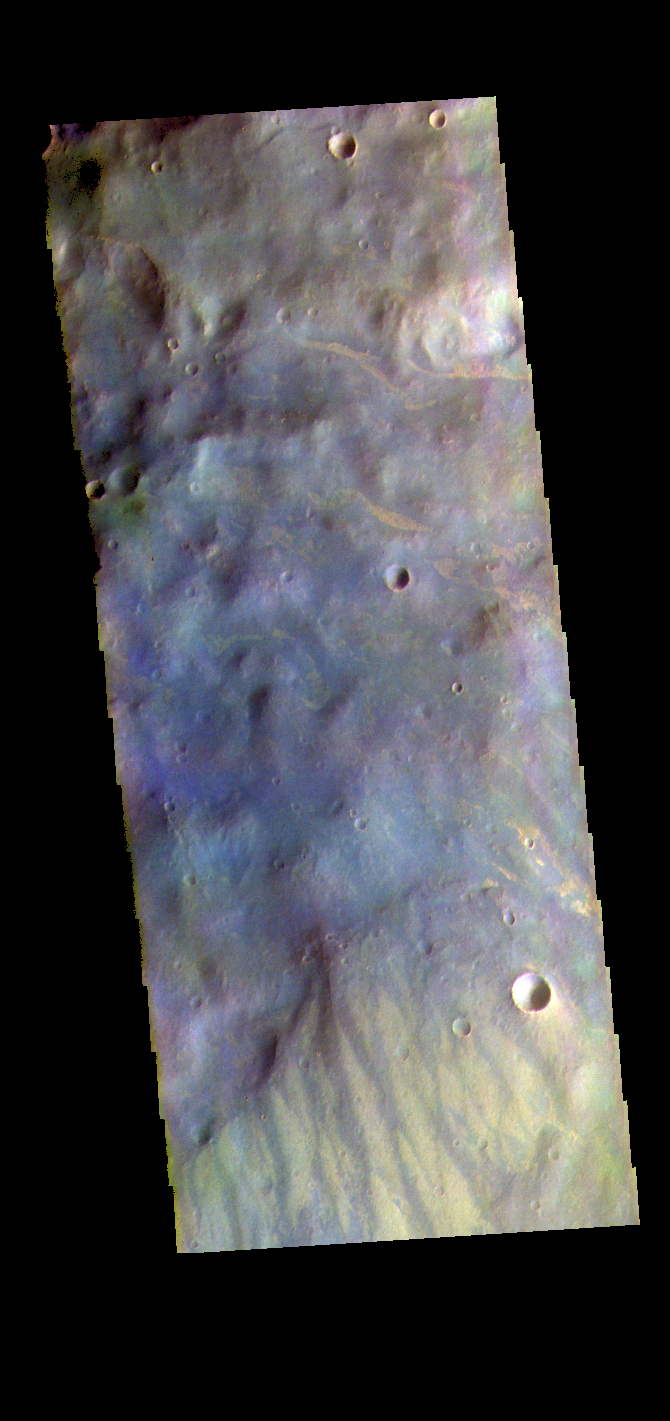

Nectaris Fossae – False Color

The THEMIS VIS camera contains 5 filters. The data from different filters can be combined in multiple ways to create a false color image. These false color images may reveal subtle variations of the surface not easily identified in a single band image. Today’s false color image shows part of Nectaris Fossae. The linear color variations at the bottom of the image are the fossae that dissect the topographic slope on the margin between Thaumasia Planum (top of image) and Noachis Terra (off the bottom of the image). The fossae may combine both fluvial and tectonic origins.

Credit: NASA/JPL-Caltech/ASU